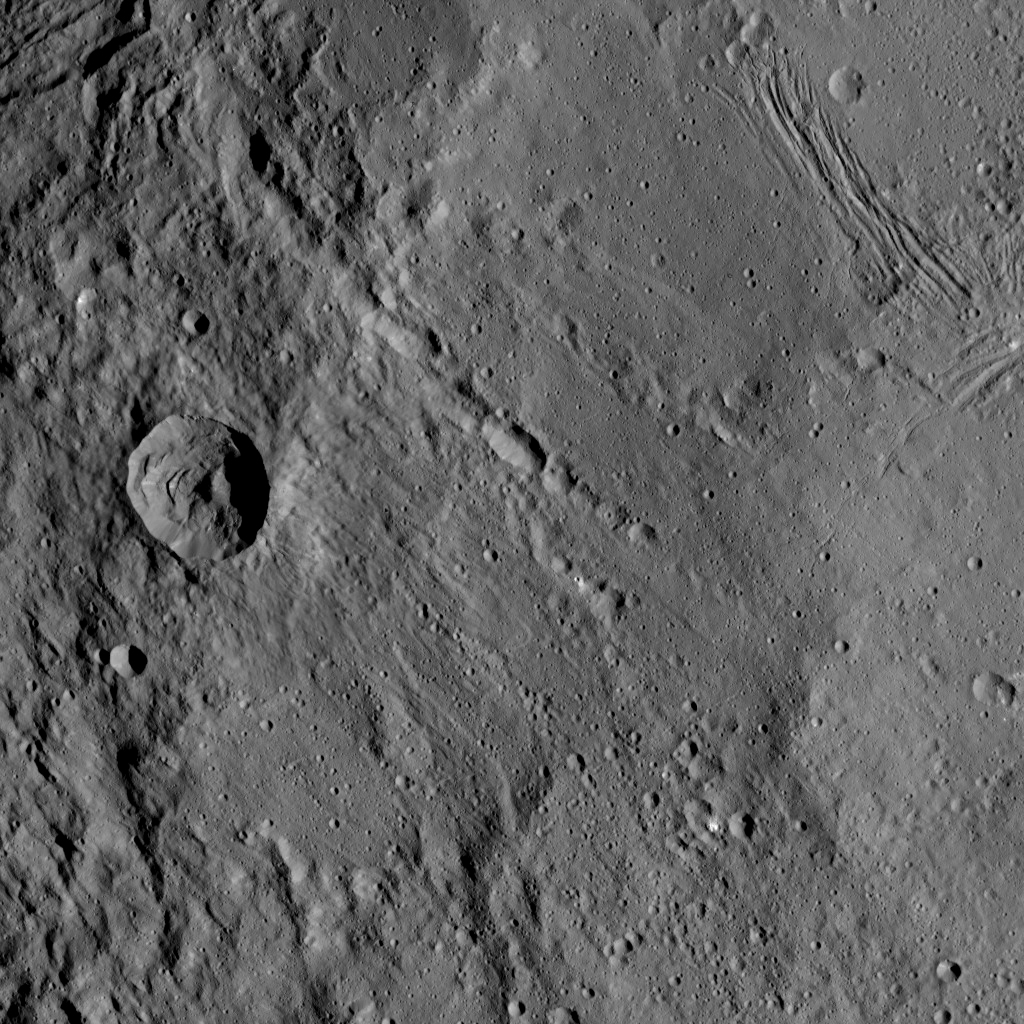

Dawn HAMO Image 70

This view from NASA’s Dawn spacecraft shows different types of terrain located side by side on Ceres: a smooth terrain at right with numerous small impact craters, and a less-cratered, hummocky terrain at left. A huge crater chain crosses the scene diagonally from upper left to lower right.

The smooth terrain, which is in the western part of Yalode impact basin, is interrupted by a set of roughly parallel furrows and ridges at upper right. These linear features are perpendicular to another set of smaller, fainter linear markings, which appear just below them.

An impact into the hummocky terrain formed a crater, seen at left, 14 miles (22 kilometers) in diameter with a central peak. A great deal of material has slumped down the walls of the crater — a phenomenon called mass wasting. The crater’s impact ejecta forms a smooth blanket around its rim, which takes on a streaky texture leading away from the crater toward lower right.

The image was taken during in Dawn’s High Altitude Mapping Orbit (HAMO) phase from an altitude of 911 miles (1,466 kilometers) on Oct. 6, 2015. Image resolution is 394 feet (120 meters) per pixel. The image is centered at 37 degrees south latitude, 279 degrees east longitude.

Dawn’s mission is managed by JPL for NASA’s Science Mission Directorate in Washington. Dawn is a project of the directorate’s Discovery Program, managed by NASA’s Marshall Space Flight Center in Huntsville, Alabama. UCLA is responsible for overall Dawn mission science. Orbital ATK, Inc., in Dulles, Virginia, designed and built the spacecraft. The German Aerospace Center, the Max Planck Institute for Solar System Research, the Italian Space Agency and the Italian National Astrophysical Institute are international partners on the mission team.

Credit: NASA/JPL-Caltech/UCLA/MPS/DLR/IDA